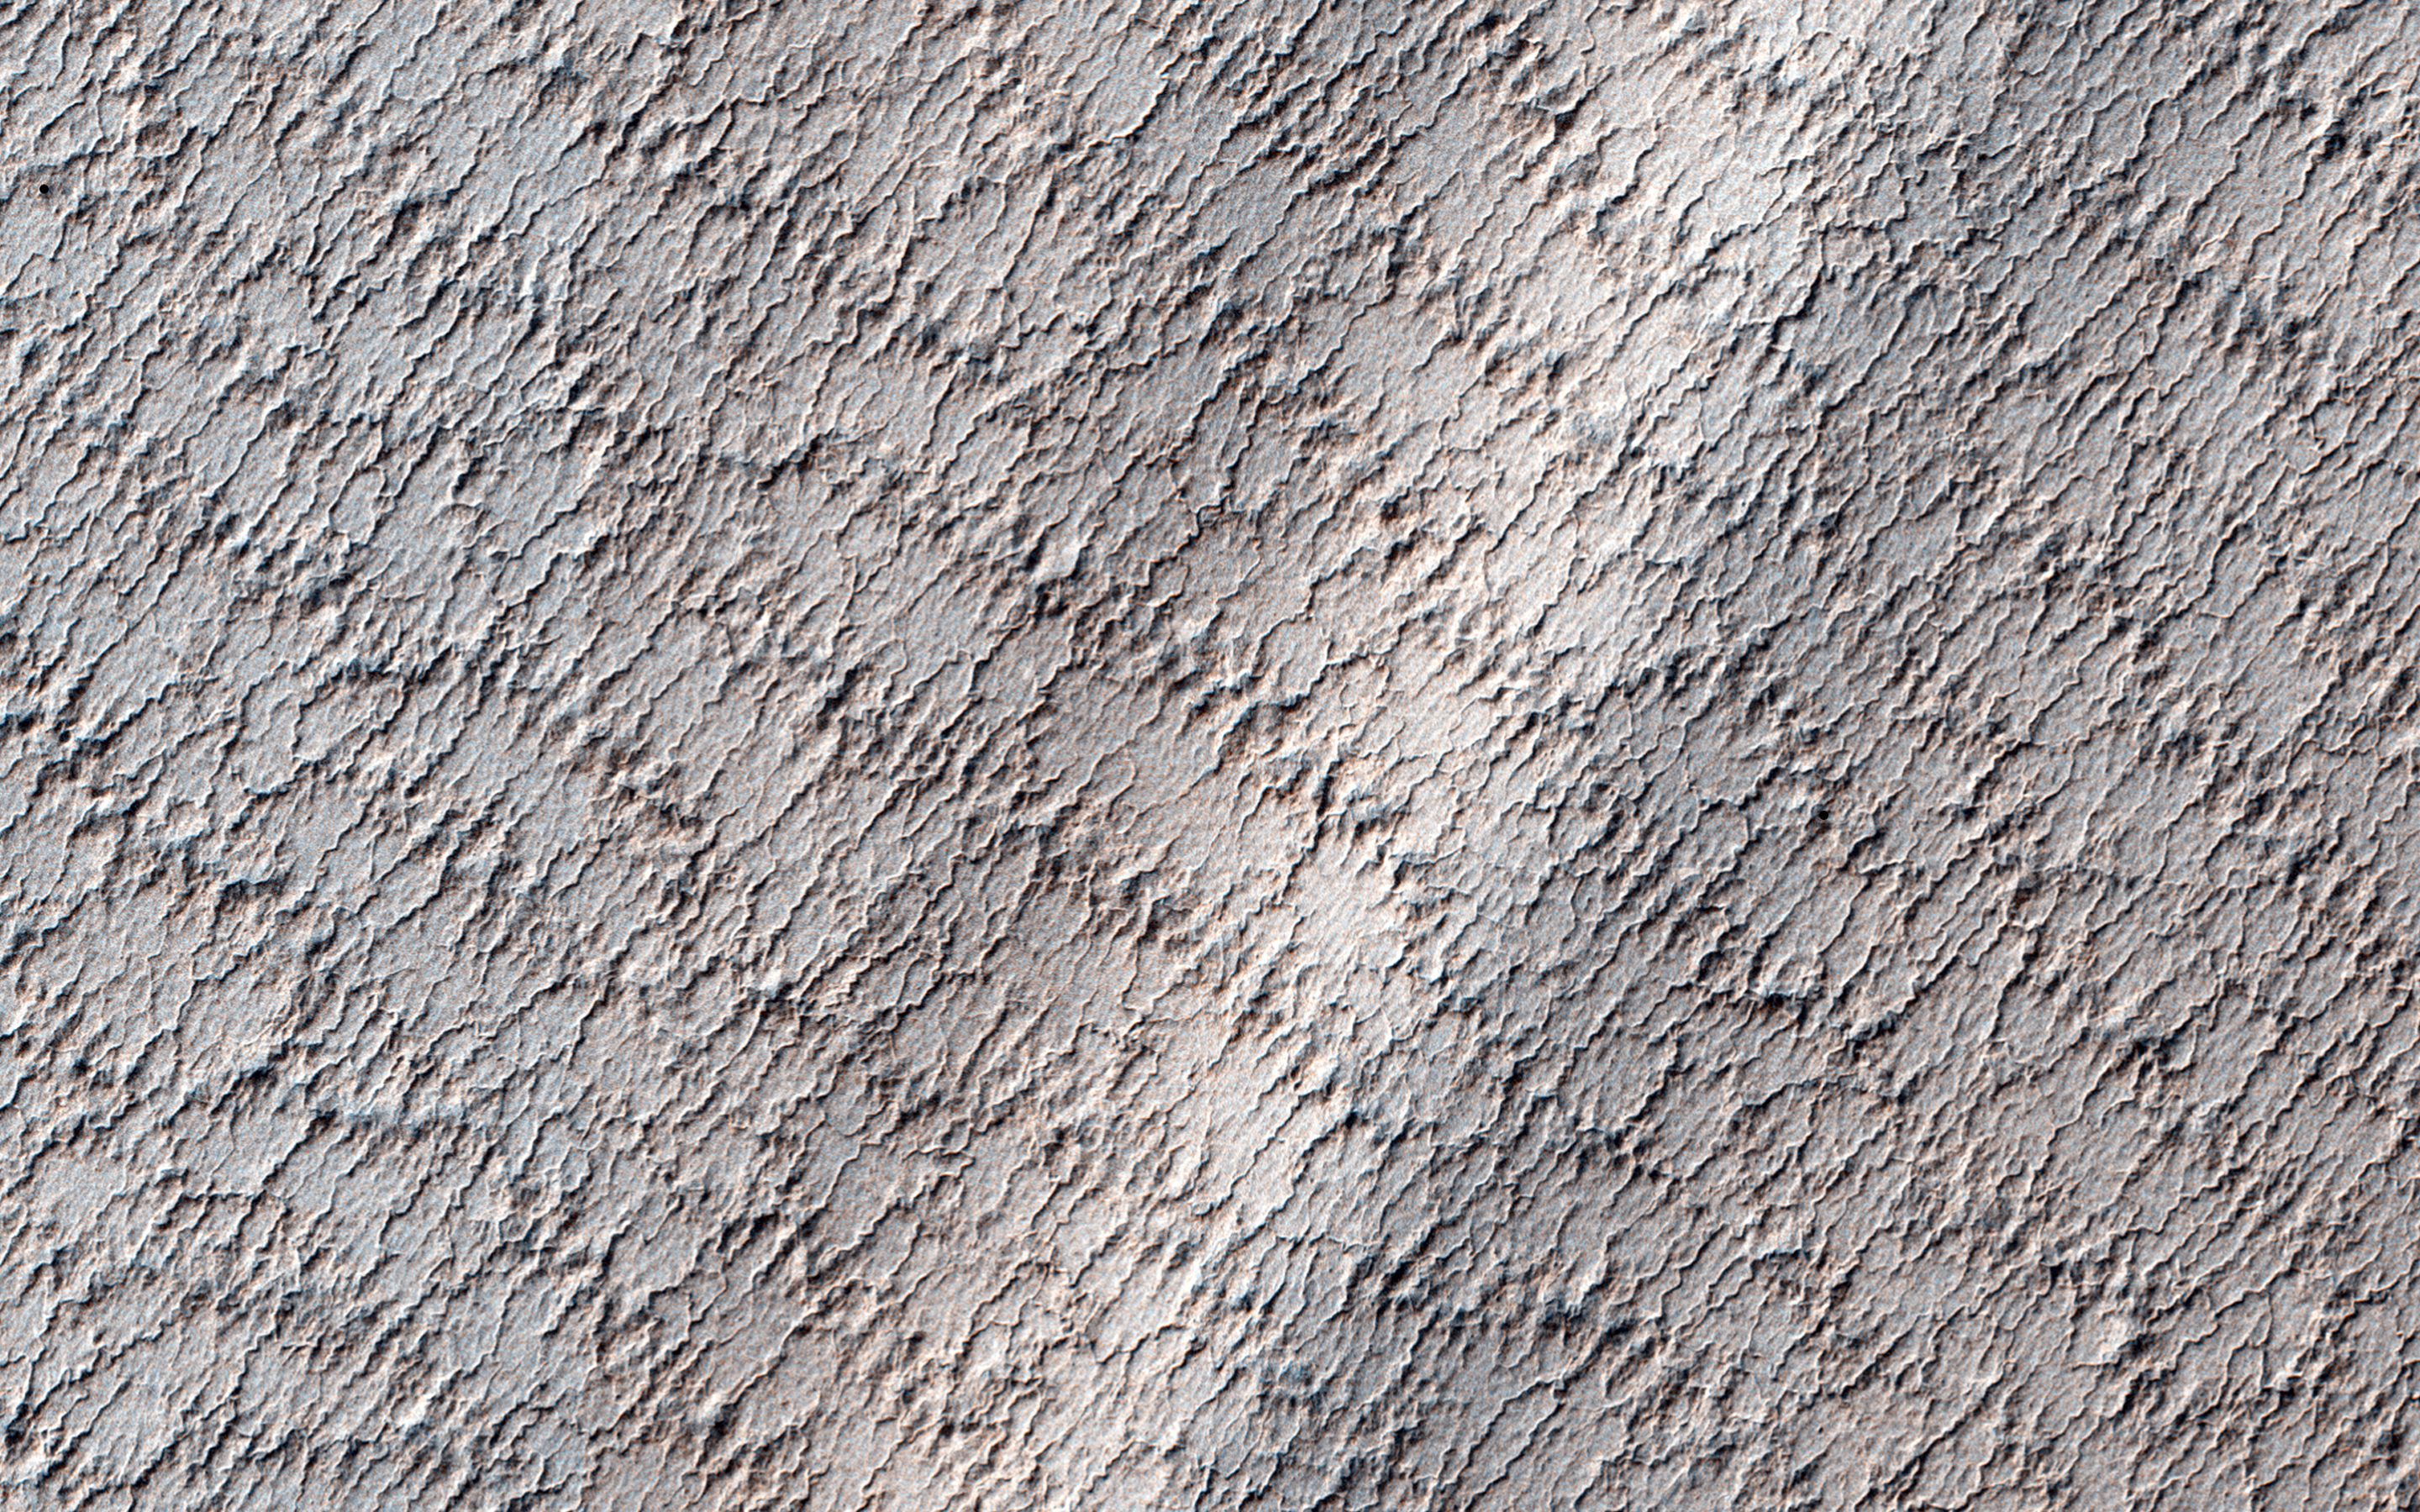

A Mysterious Bright Streak on the South Polar Layered Deposits

This locale was targeted to a bright, bow-shaped marking visible in a summertime image from MRO’s Context Camera. Our HiRISE image reveals a crater near the streak, perhaps from an impact event, although now too degraded to be certain of its origin.

This image also shows a lacy network of many fine channels associated with jets in the subliming carbon dioxide of the springtime. The bright streak might be due to topographic shading, although an anaglyph will help us determine that for certain. If it is topographic, then this portion of the layered deposits may have been folded under compressional stresses, perhaps from gravitational slumping.

This is a stereo pair with ESP_032226_0910.

The University of Arizona, Tucson, operates HiRISE, which was built by Ball Aerospace & Technologies Corp., Boulder, Colorado. NASA’s Jet Propulsion Laboratory, a division of the California Institute of Technology in Pasadena, manages the Mars Reconnaissance Orbiter Project and Mars Science Laboratory Project for NASA’s Science Mission Directorate, Washington.

Credit: NASA/JPL-Caltech/Univ. of Arizona